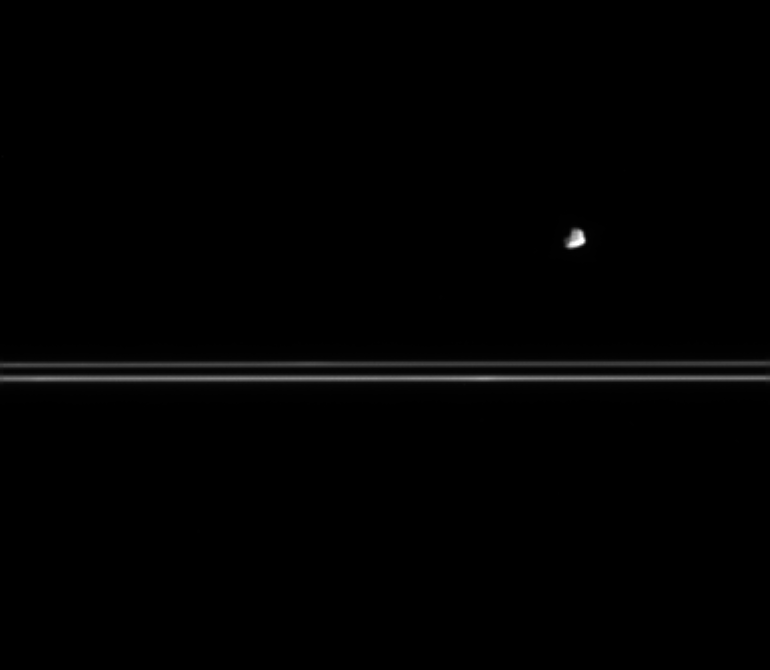

Rubble Moon?

Small and asteroid-like in appearance, Epimetheus is seen here with Saturn’s nearly edge-on rings in the distance. Epimetheus has a mean density that is less than that of water, suggesting that it might be somewhat porous. Epimetheus is 116 kilometers (72 miles) across.

The image was taken in visible light with the Cassini spacecraft narrow-angle camera on March 12, 2005, at a distance of approximately 1.8 million kilometers (1.1 million miles) from Saturn and at a Sun-Saturn-spacecraft, or phase, angle of 90 degrees. Resolution in the original image was 10 kilometers (6 miles) per pixel. The image has been contrast-enhanced and magnified by a factor of two to aid visibility.

The Cassini-Huygens mission is a cooperative project of NASA, the European Space Agency and the Italian Space Agency. The Jet Propulsion Laboratory, a division of the California Institute of Technology in Pasadena, manages the mission for NASA’s Science Mission Directorate, Washington, D.C. The Cassini orbiter and its two onboard cameras were designed, developed and assembled at JPL. The imaging team is based at the Space Science Institute, Boulder, Colo.

Credit: NASA/JPL/Space Science Institute